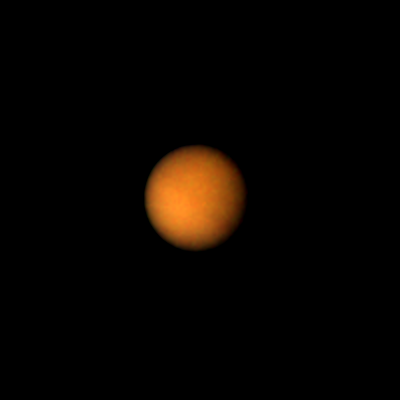

Titan’s Brighter Southern Hemisphere

Titan, the largest of Saturn’s 14 known satellites, shows little more than the upper layers of clouds covering the moon in this Voyager 1 picture, taken on November 4, 1980 at a range of 12 million kilometers (7,560,000 miles). The orange colored haze, believed to be composed of photochemically produced hydrocarbons, hides Titan’s solid surface from the Voyager cameras. Some weak shadings in the clouds are becoming visible. However, note that the satellite’s southern (lower) hemisphere is brighter than the northern. It is not known whether these subtle shadings are on the surface or are due to clouds below a high haze layer.

The Voyager project is managed by the Jet Propulsion Laboratory for NASA.

Credit: NASA/JPL